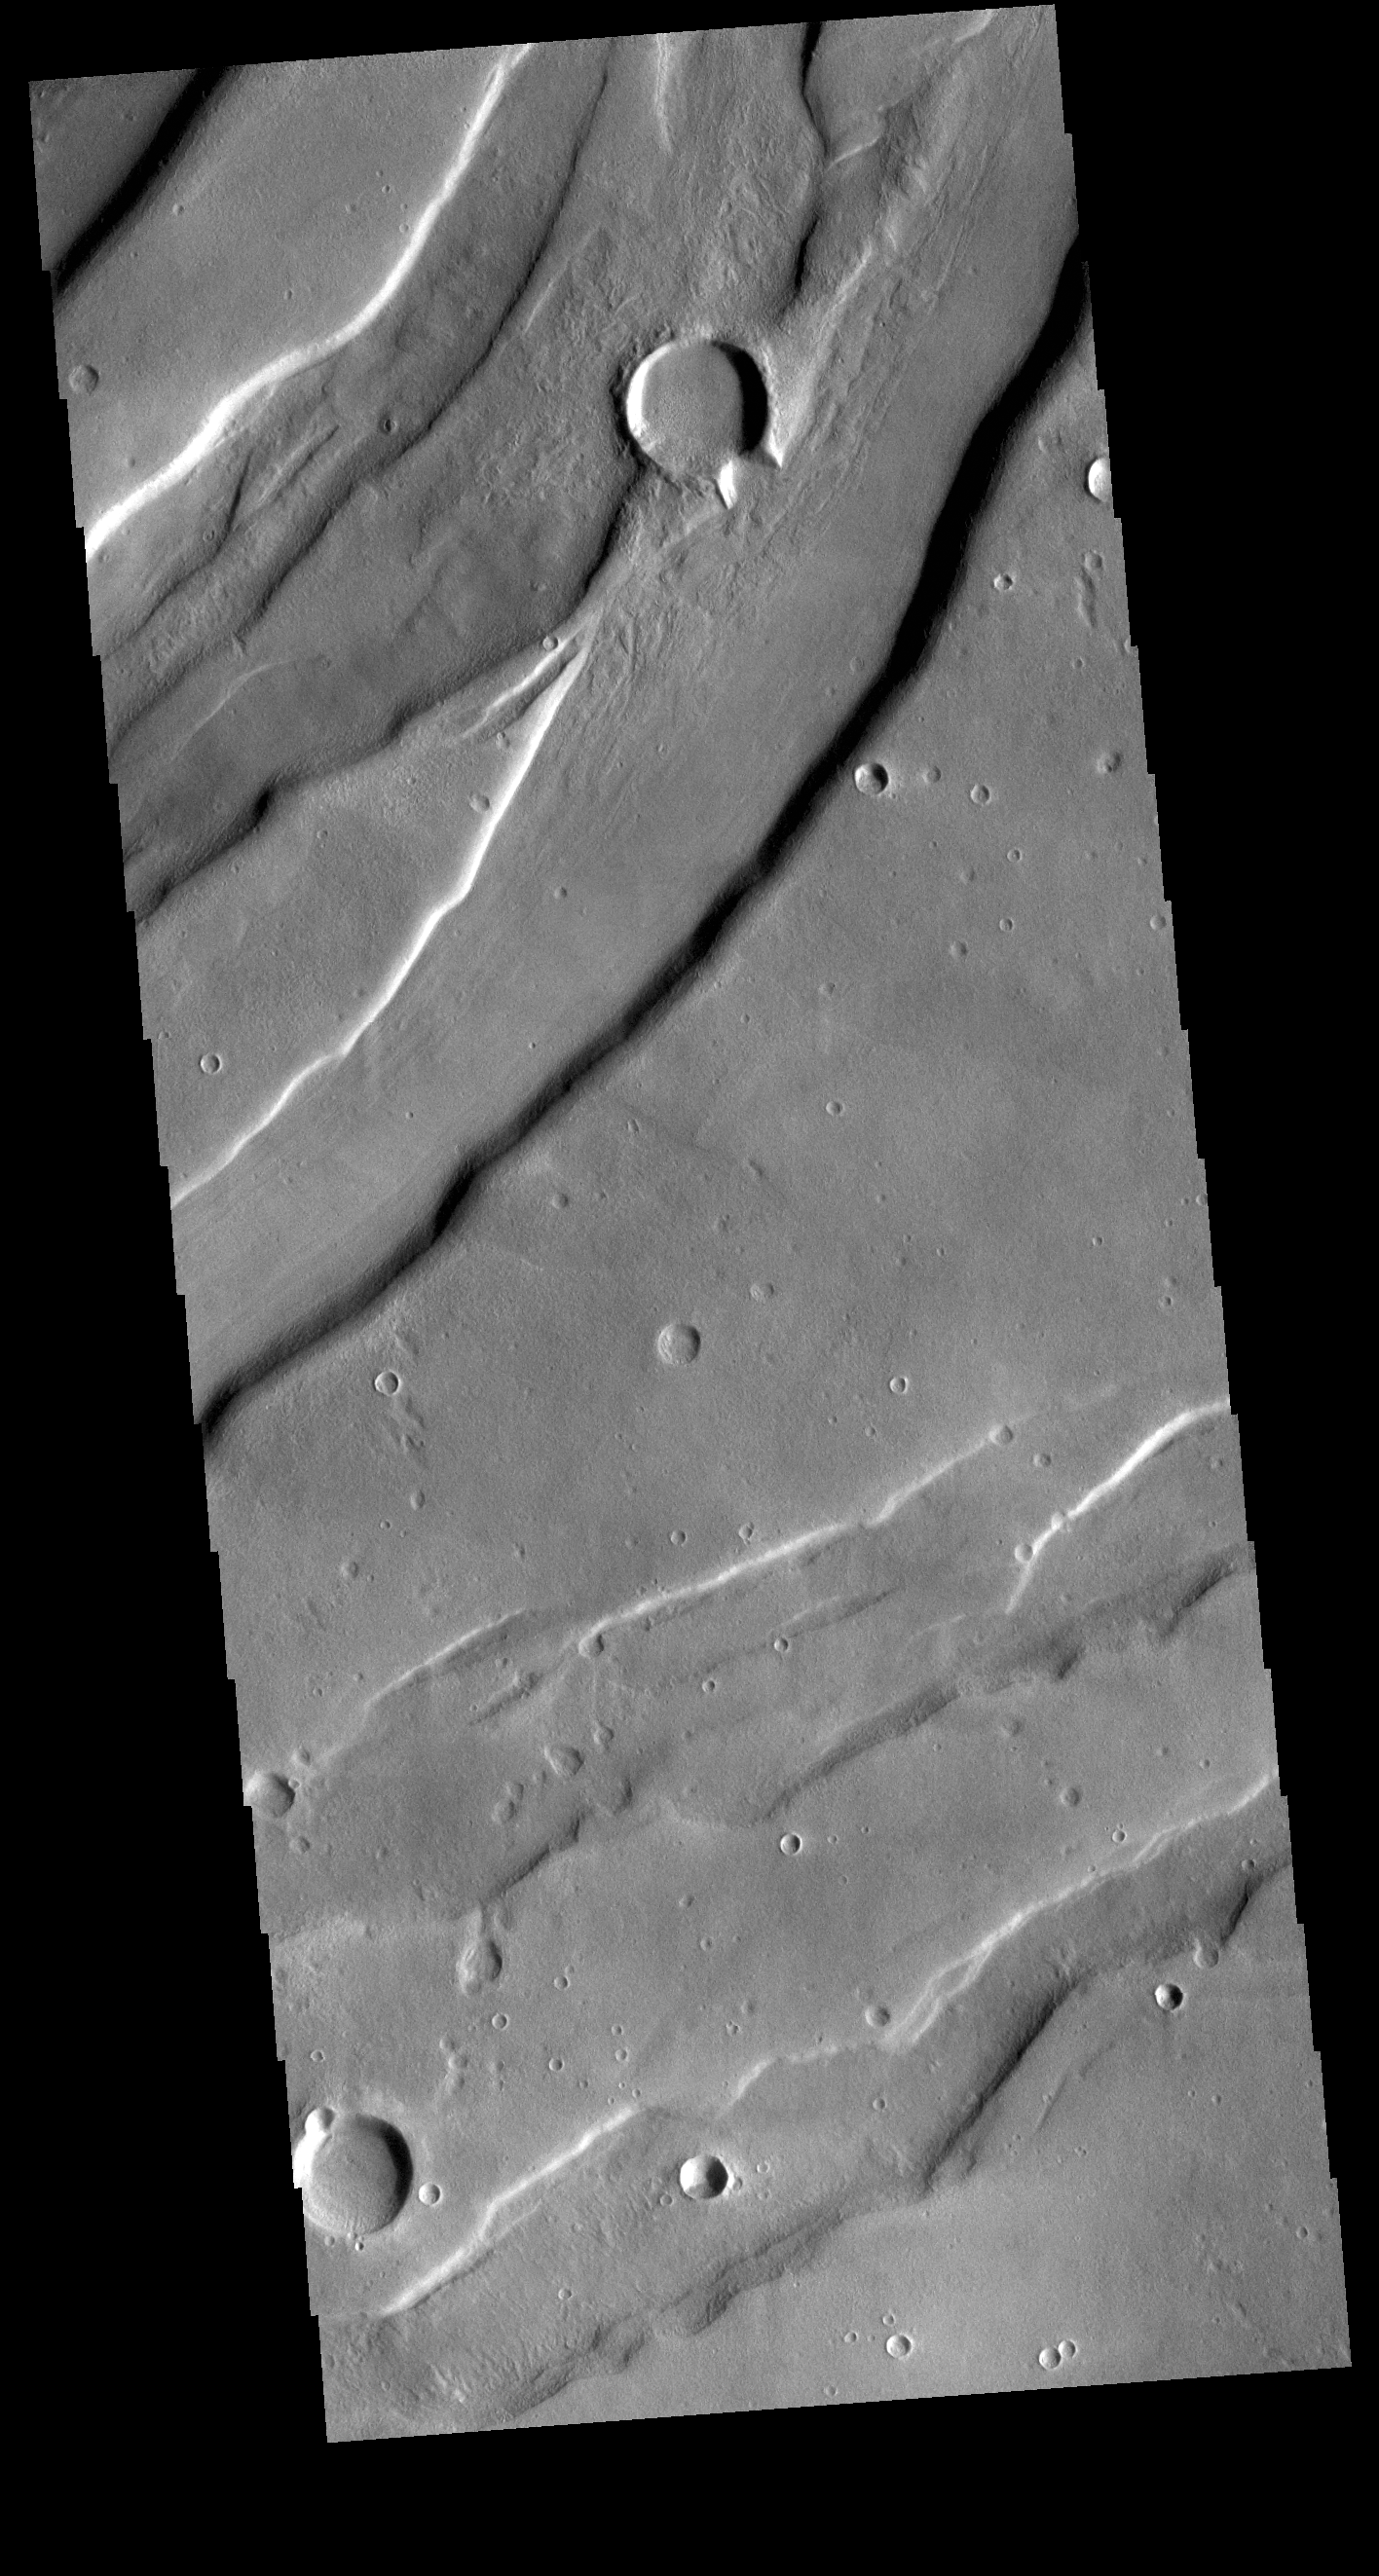

Tempe Fossae

Today’s VIS image is shows a small portion of Tempe Fossae. The fossae are graben comprised of paired, parallel fractures with a down-dropped block of material between the fracture set. This morphology is created by extensional tectonic stresses. This image is located in a region of Tempe Terra that is complexly fractured. The complete fossae system in almost 2000 km (1242 miles) long.

Credit: NASA/JPL-Caltech/ASU